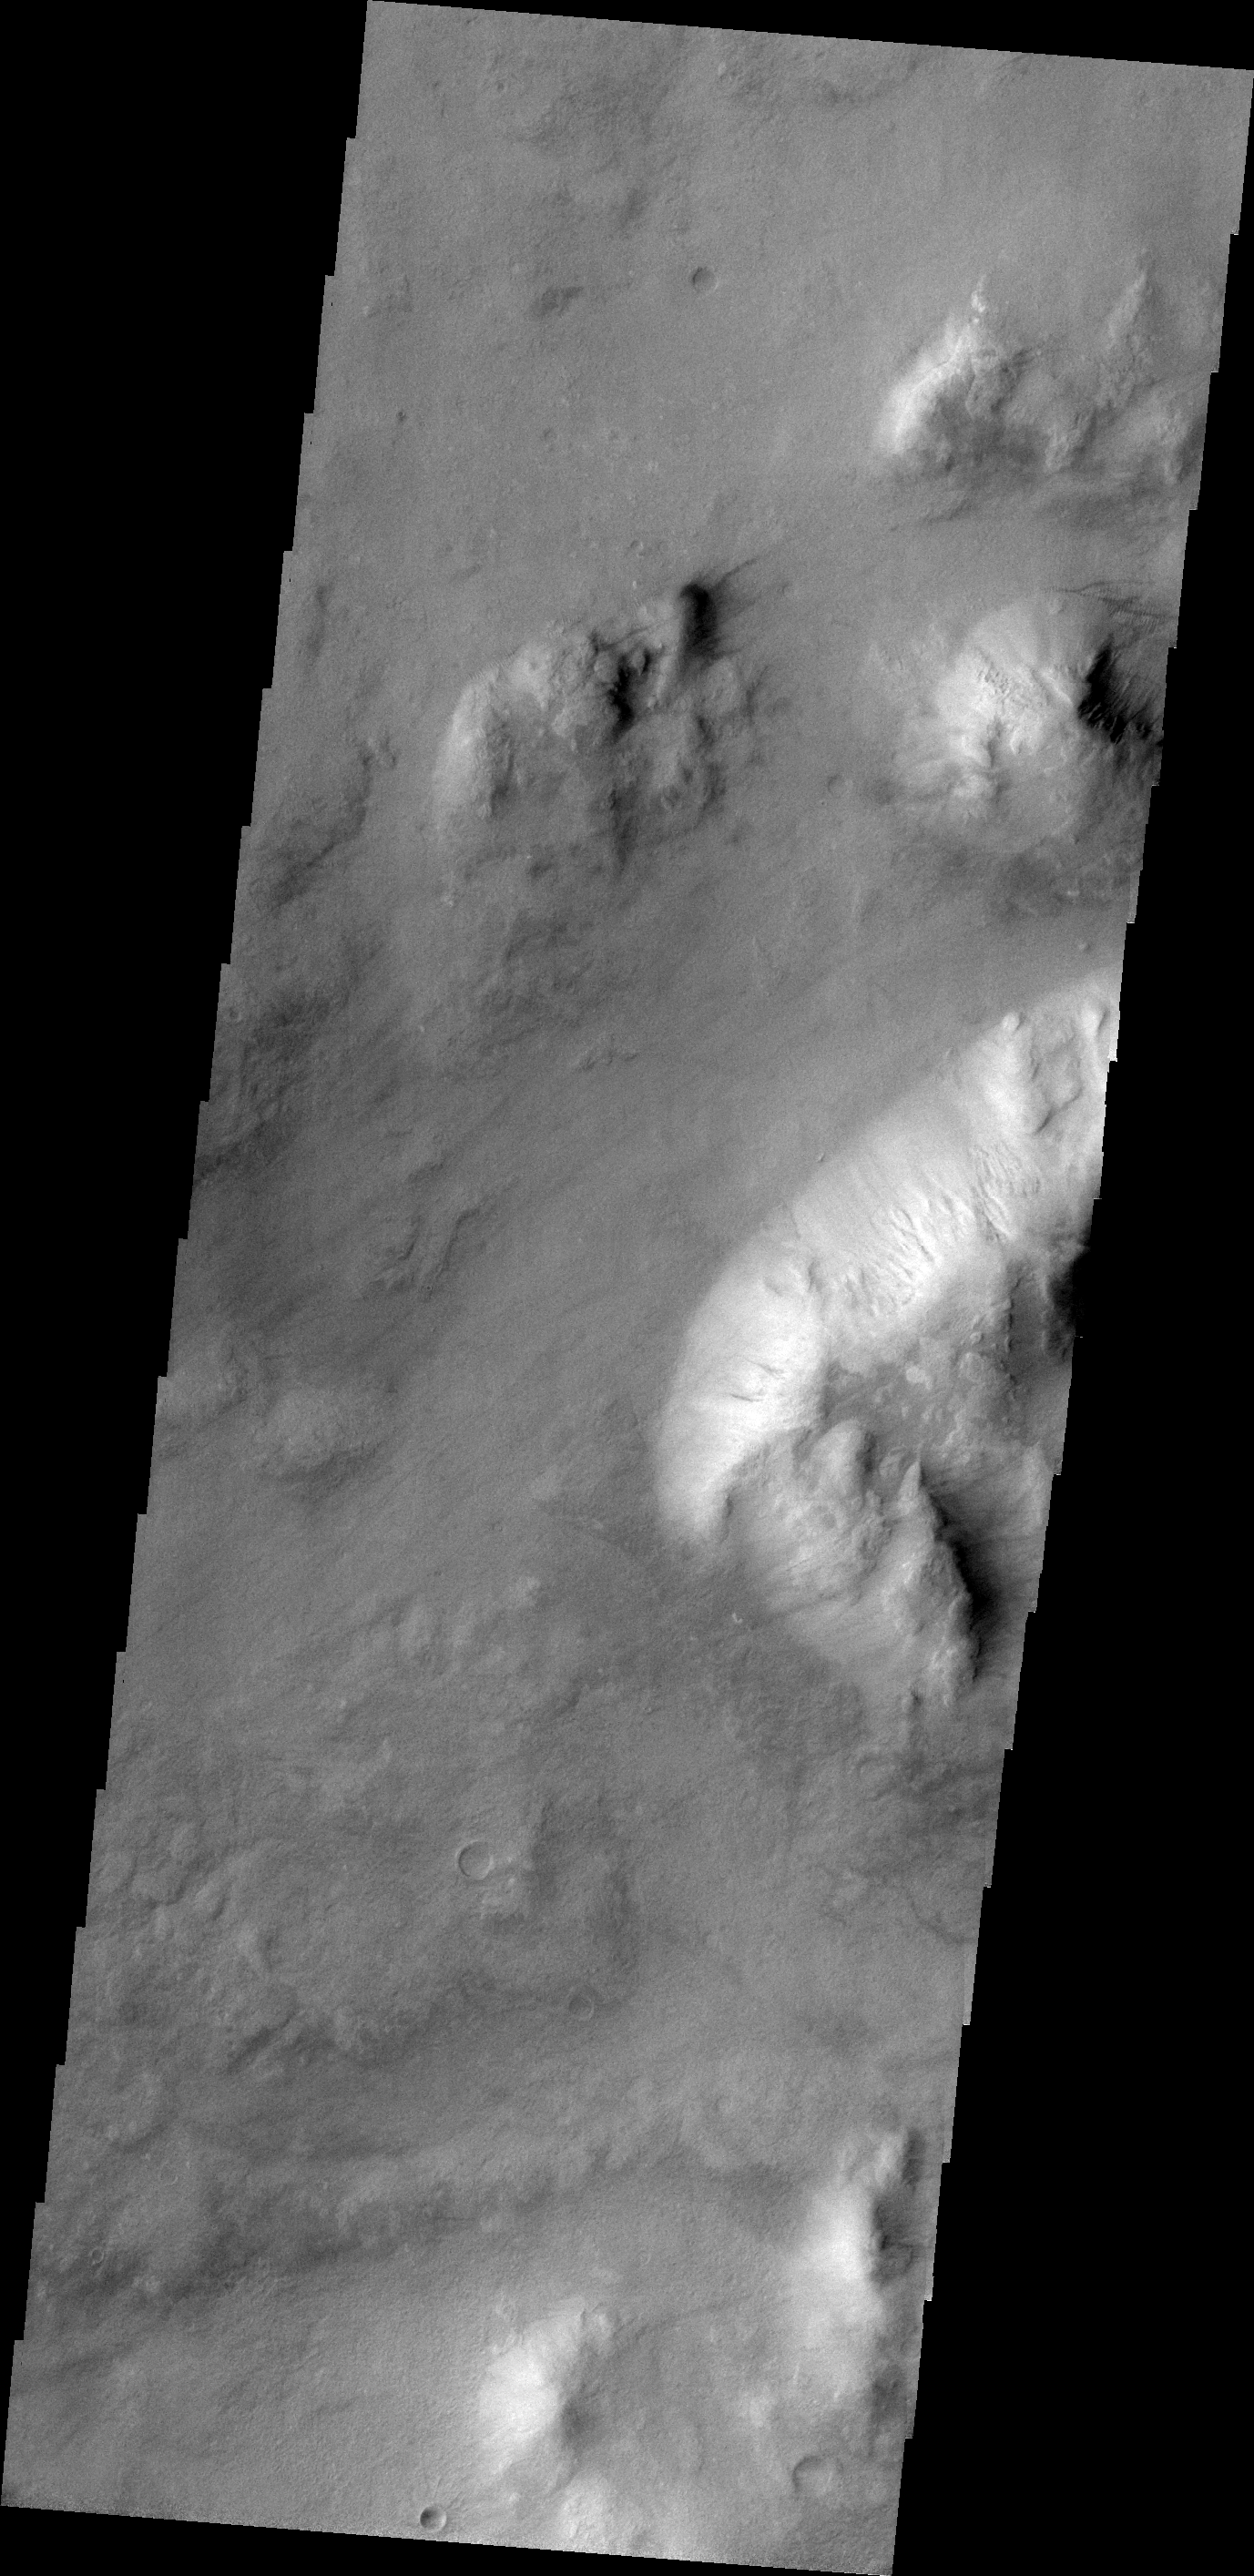

Dust Devil Tracks

Faint dust devil tracks can be seen in the VIS image. These tracks are located on the eastern margin of Argyre Planitia.

Image information: VIS instrument. Latitude -47.2N, Longitude 329.9E. 18 meter/pixel resolution.

Please see the THEMIS Data Citation Note for details on crediting THEMIS images.

Note: this THEMIS visual image has not been radiometrically nor geometrically calibrated for this preliminary release. An empirical correction has been performed to remove instrumental effects. A linear shift has been applied in the cross-track and down-track direction to approximate spacecraft and planetary motion. Fully calibrated and geometrically projected images will be released through the Planetary Data System in accordance with Project policies at a later time.

NASA’s Jet Propulsion Laboratory manages the 2001 Mars Odyssey mission for NASA’s Office of Space Science, Washington, D.C. The Thermal Emission Imaging System (THEMIS) was developed by Arizona State University, Tempe, in collaboration with Raytheon Santa Barbara Remote Sensing. The THEMIS investigation is led by Dr. Philip Christensen at Arizona State University. Lockheed Martin Astronautics, Denver, is the prime contractor for the Odyssey project, and developed and built the orbiter. Mission operations are conducted jointly from Lockheed Martin and from JPL, a division of the California Institute of Technology in Pasadena.

Credit: NASA/JPL/ASU